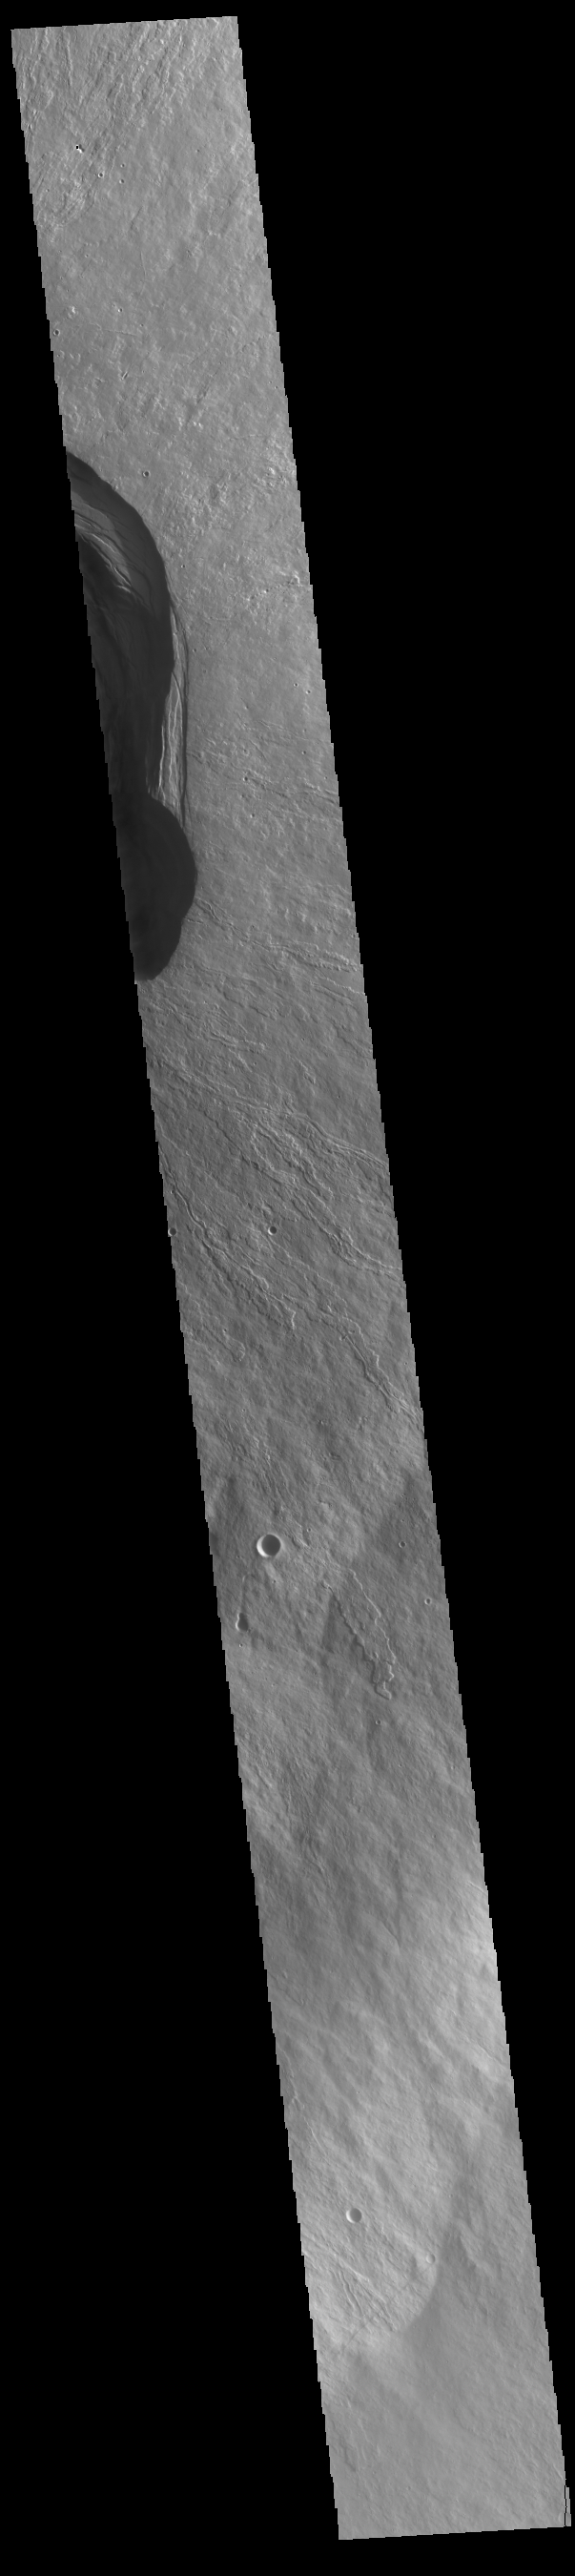

Ascraeus Mons

This VIS image shows part of the summit of Ascraeus Mons. Ascraeus Mons is the northernmost and tallest of the three large aligned Tharsis volcanoes. Calderas are found at the tops of volcanoes and are the source region for magma that rises from an underground lava source to erupt at the surface. Volcanoes are formed by repeated flows from the central caldera. The final eruptions can pool within the summit caldera, leaving a flat surface as they cool. Calderas are also a location of collapse, creating rings of tectonic faults that form the caldera rim. Ascraeus Mons has several caldera features at its summit. Ascraeus Mons is 18 km (11 miles) tall, for comparison Mauna Kea – the tallest volcano on Earth – is 10 km tall (6.2 miles, measured from the base below sea level).

Credit: NASA/JPL-Caltech/ASU